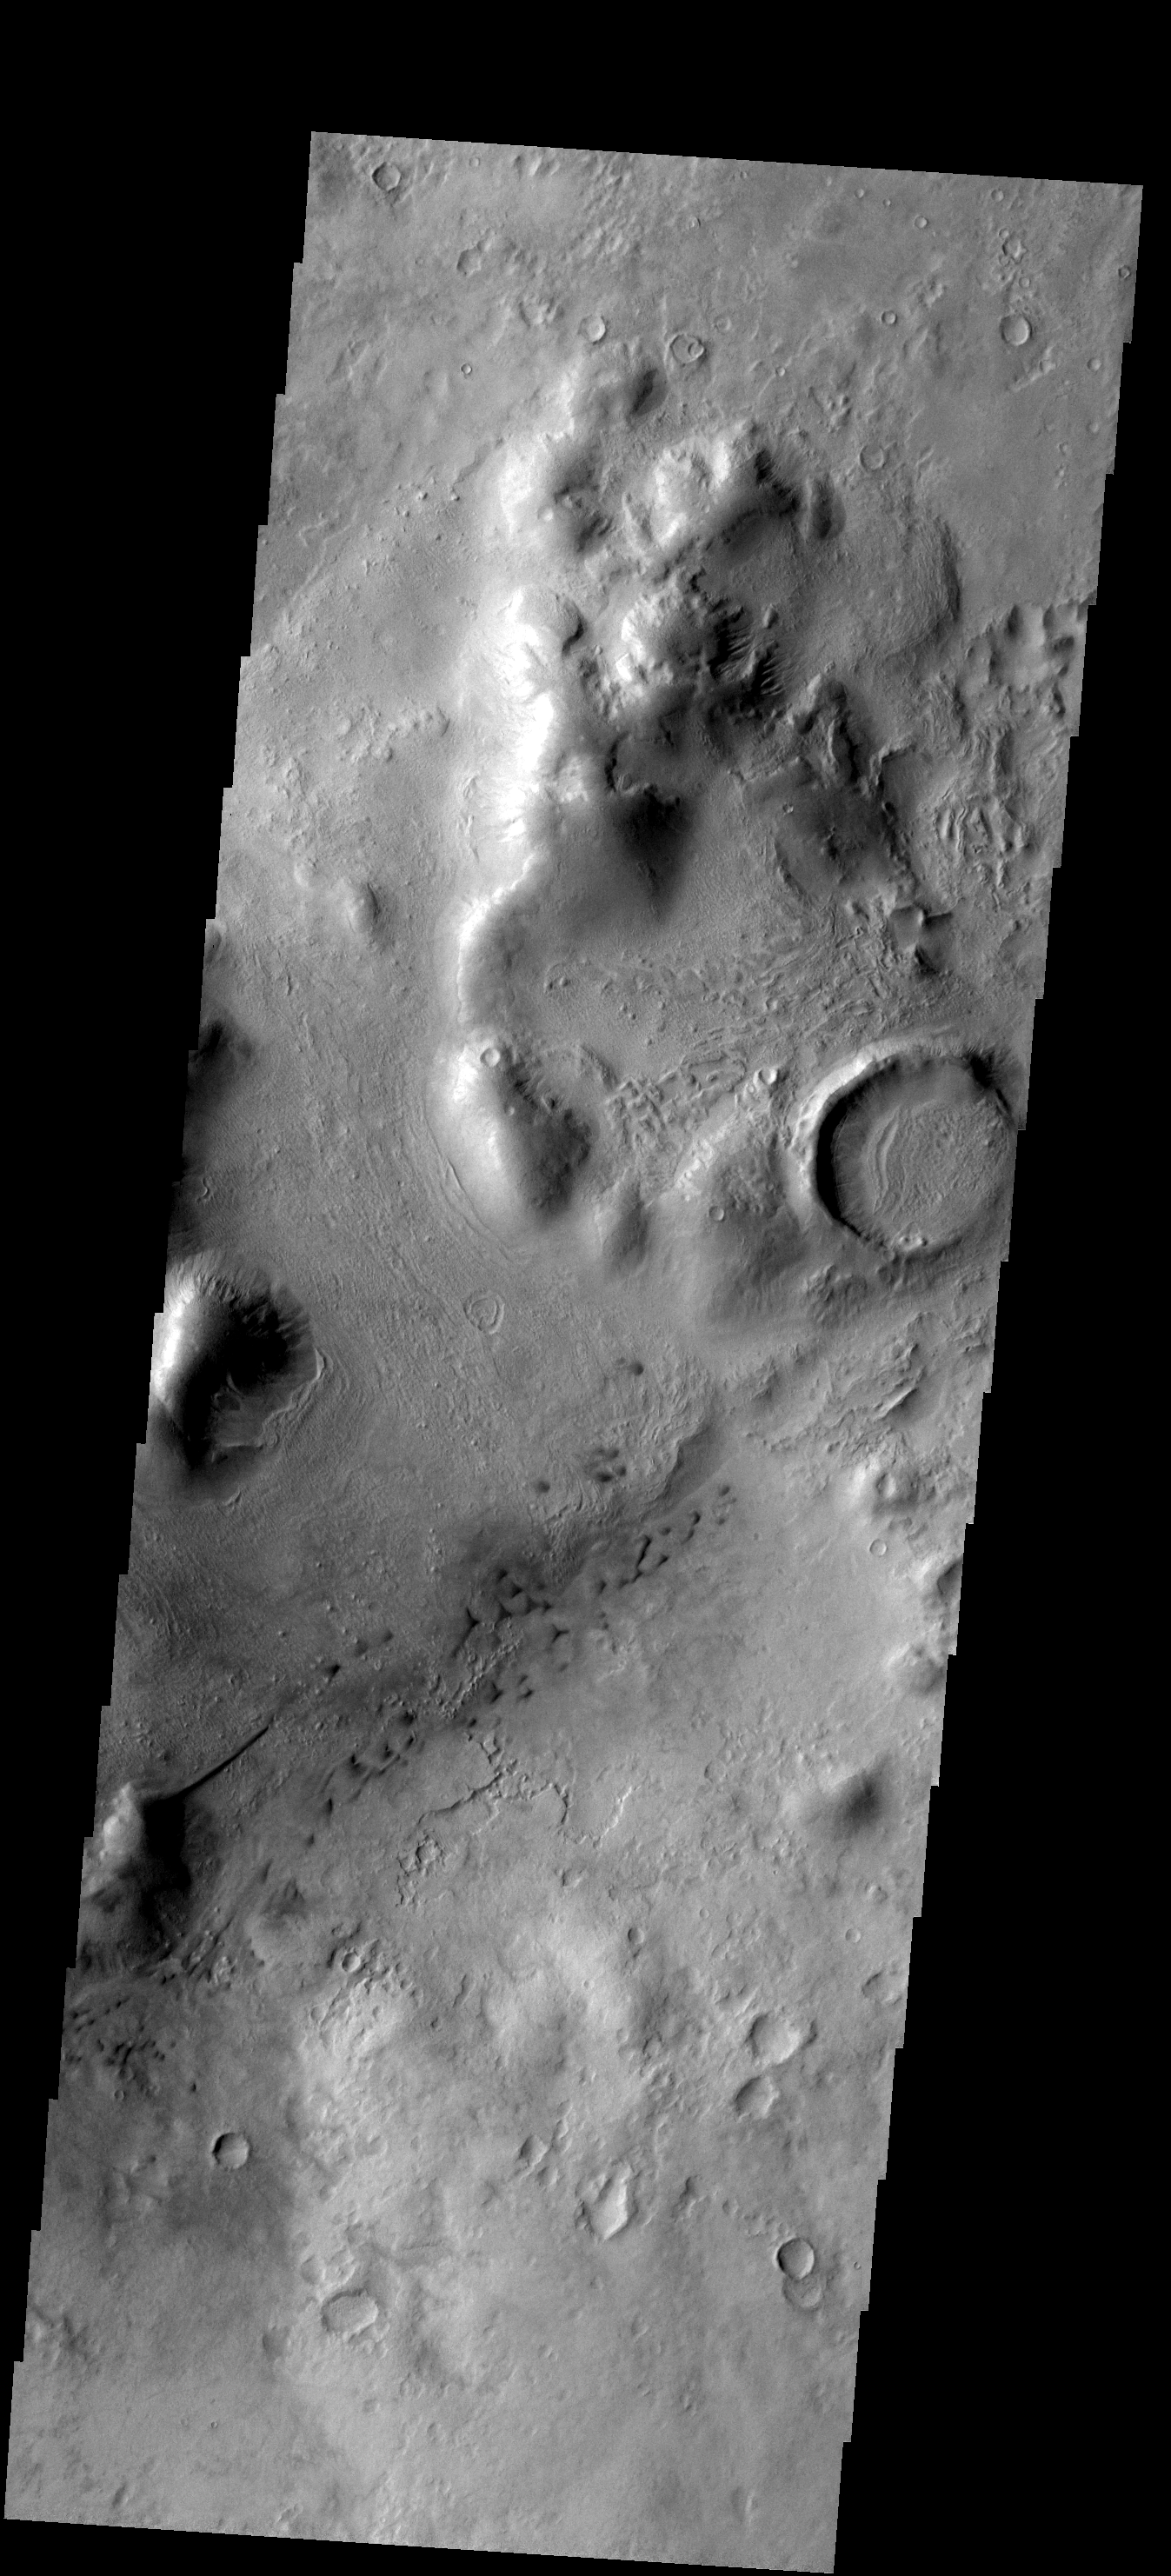

THEMIS ART #67

Back by popular demand: THEMIS ART IMAGE #67 This mesa and linear dune give the appearance of a hummingbird looking for nectar.

Image information: VIS instrument. Latitude -43.3N, Longitude 343.4E. 17 meter/pixel resolution.

Please see the THEMIS Data Citation Note for details on crediting THEMIS images.

Note: this THEMIS visual image has not been radiometrically nor geometrically calibrated for this preliminary release. An empirical correction has been performed to remove instrumental effects. A linear shift has been applied in the cross-track and down-track direction to approximate spacecraft and planetary motion. Fully calibrated and geometrically projected images will be released through the Planetary Data System in accordance with Project policies at a later time.

NASA’s Jet Propulsion Laboratory manages the 2001 Mars Odyssey mission for NASA’s Office of Space Science, Washington, D.C. The Thermal Emission Imaging System (THEMIS) was developed by Arizona State University, Tempe, in collaboration with Raytheon Santa Barbara Remote Sensing. The THEMIS investigation is led by Dr. Philip Christensen at Arizona State University. Lockheed Martin Astronautics, Denver, is the prime contractor for the Odyssey project, and developed and built the orbiter. Mission operations are conducted jointly from Lockheed Martin and from JPL, a division of the California Institute of Technology in Pasadena.

Credit: NASA/JPL/ASU